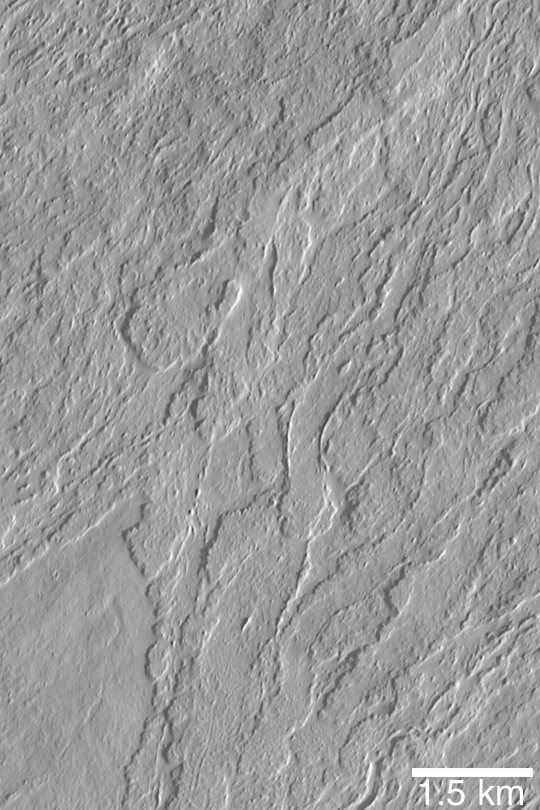

Olympus Mons Lava Flows

MGS MOC Release No. MOC2-437, 30 July 2003

Olympus Mons is the largest volcano on Mars. This Mars Global Surveyor (MGS) Mars Orbiter Camera (MOC) image shows some of the lava flows on the middle south flank of the giant volcano. Illuminated from the lower right, this picture is located near 16.4°N, 135.5°W.

Credit: NASA/JPL/Malin Space Science Systems